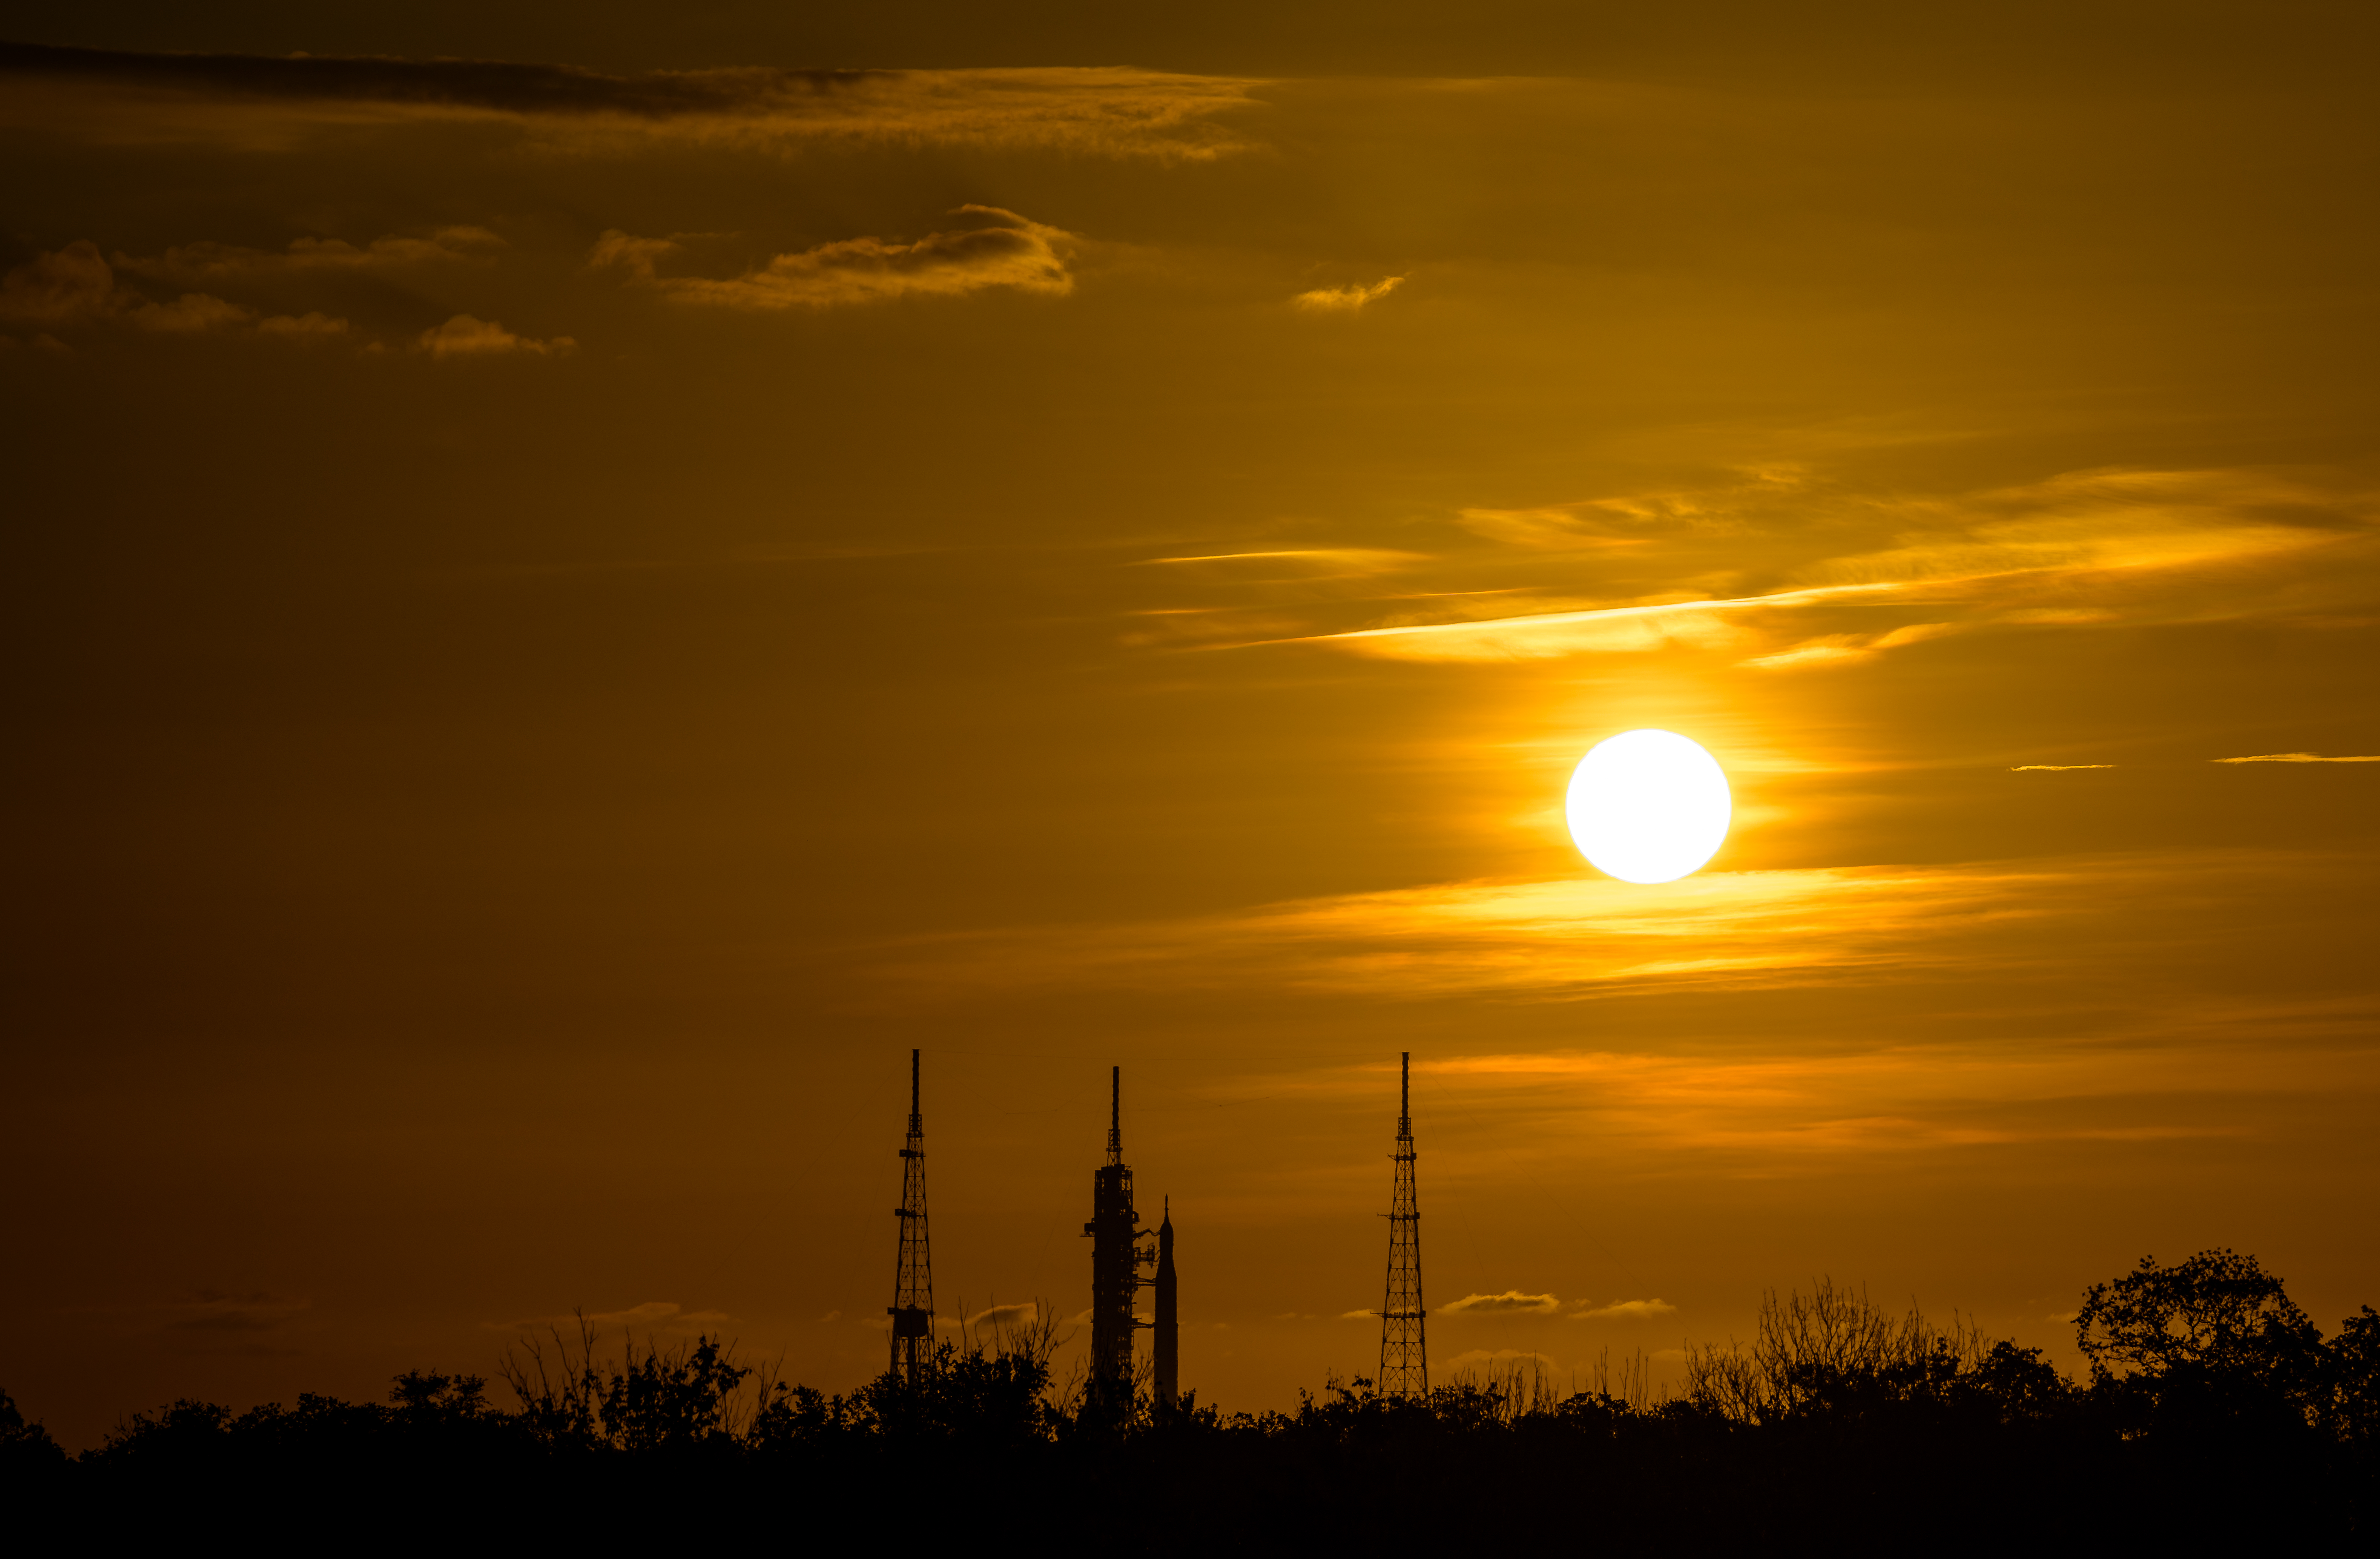

Artemis I Prelaunch

NASA’s Space Launch System (SLS) rocket with the Orion spacecraft aboard is seen during sunrise atop a mobile launcher at Launch Pad 39B as preparations for launch continue, Wednesday, Aug. 31, 2022, at NASA’s Kennedy Space Center in Florida. NASA’s Artemis I flight test is the first integrated test of the agency’s deep space exploration systems: the Orion spacecraft, SLS rocket, and supporting ground systems.

Credit: NASA/Bill Ingalls